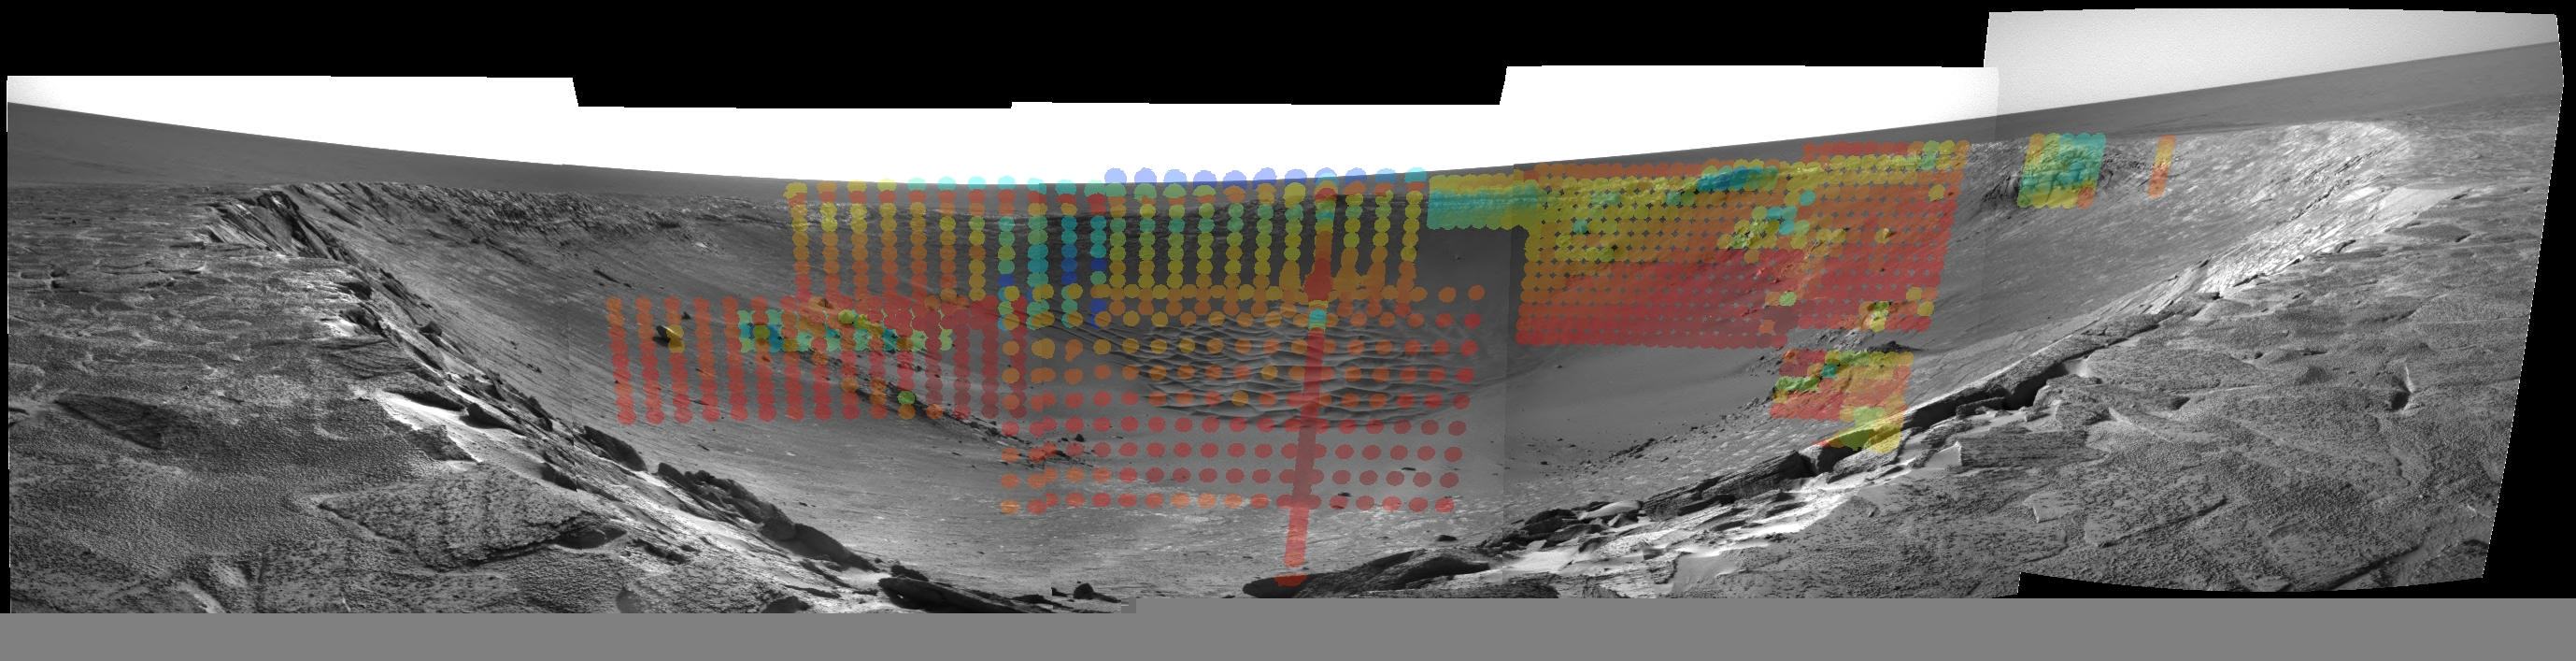

The Temperature of “Endurance”

The colored dots in this image mosaic denote thermal data in features that make up the impact crater known as “Endurance.” The data was taken by the miniature thermal emission spectrometer instrument on NASA’s Mars Exploration Rover Opportunity. The information has been overlaid onto a view of the crater from the rover’s navigation camera. Blue denotes cooler temperatures of about 220 degrees Kelvin (-63.67 degrees Fahrenheit or -53.15 degrees Celsius), and red denotes warmer temperatures of about 280 degrees Kelvin (44.33 degrees Fahrenheit or 6.85 degrees Celsius).

Credit: NASA/JPL/ASU